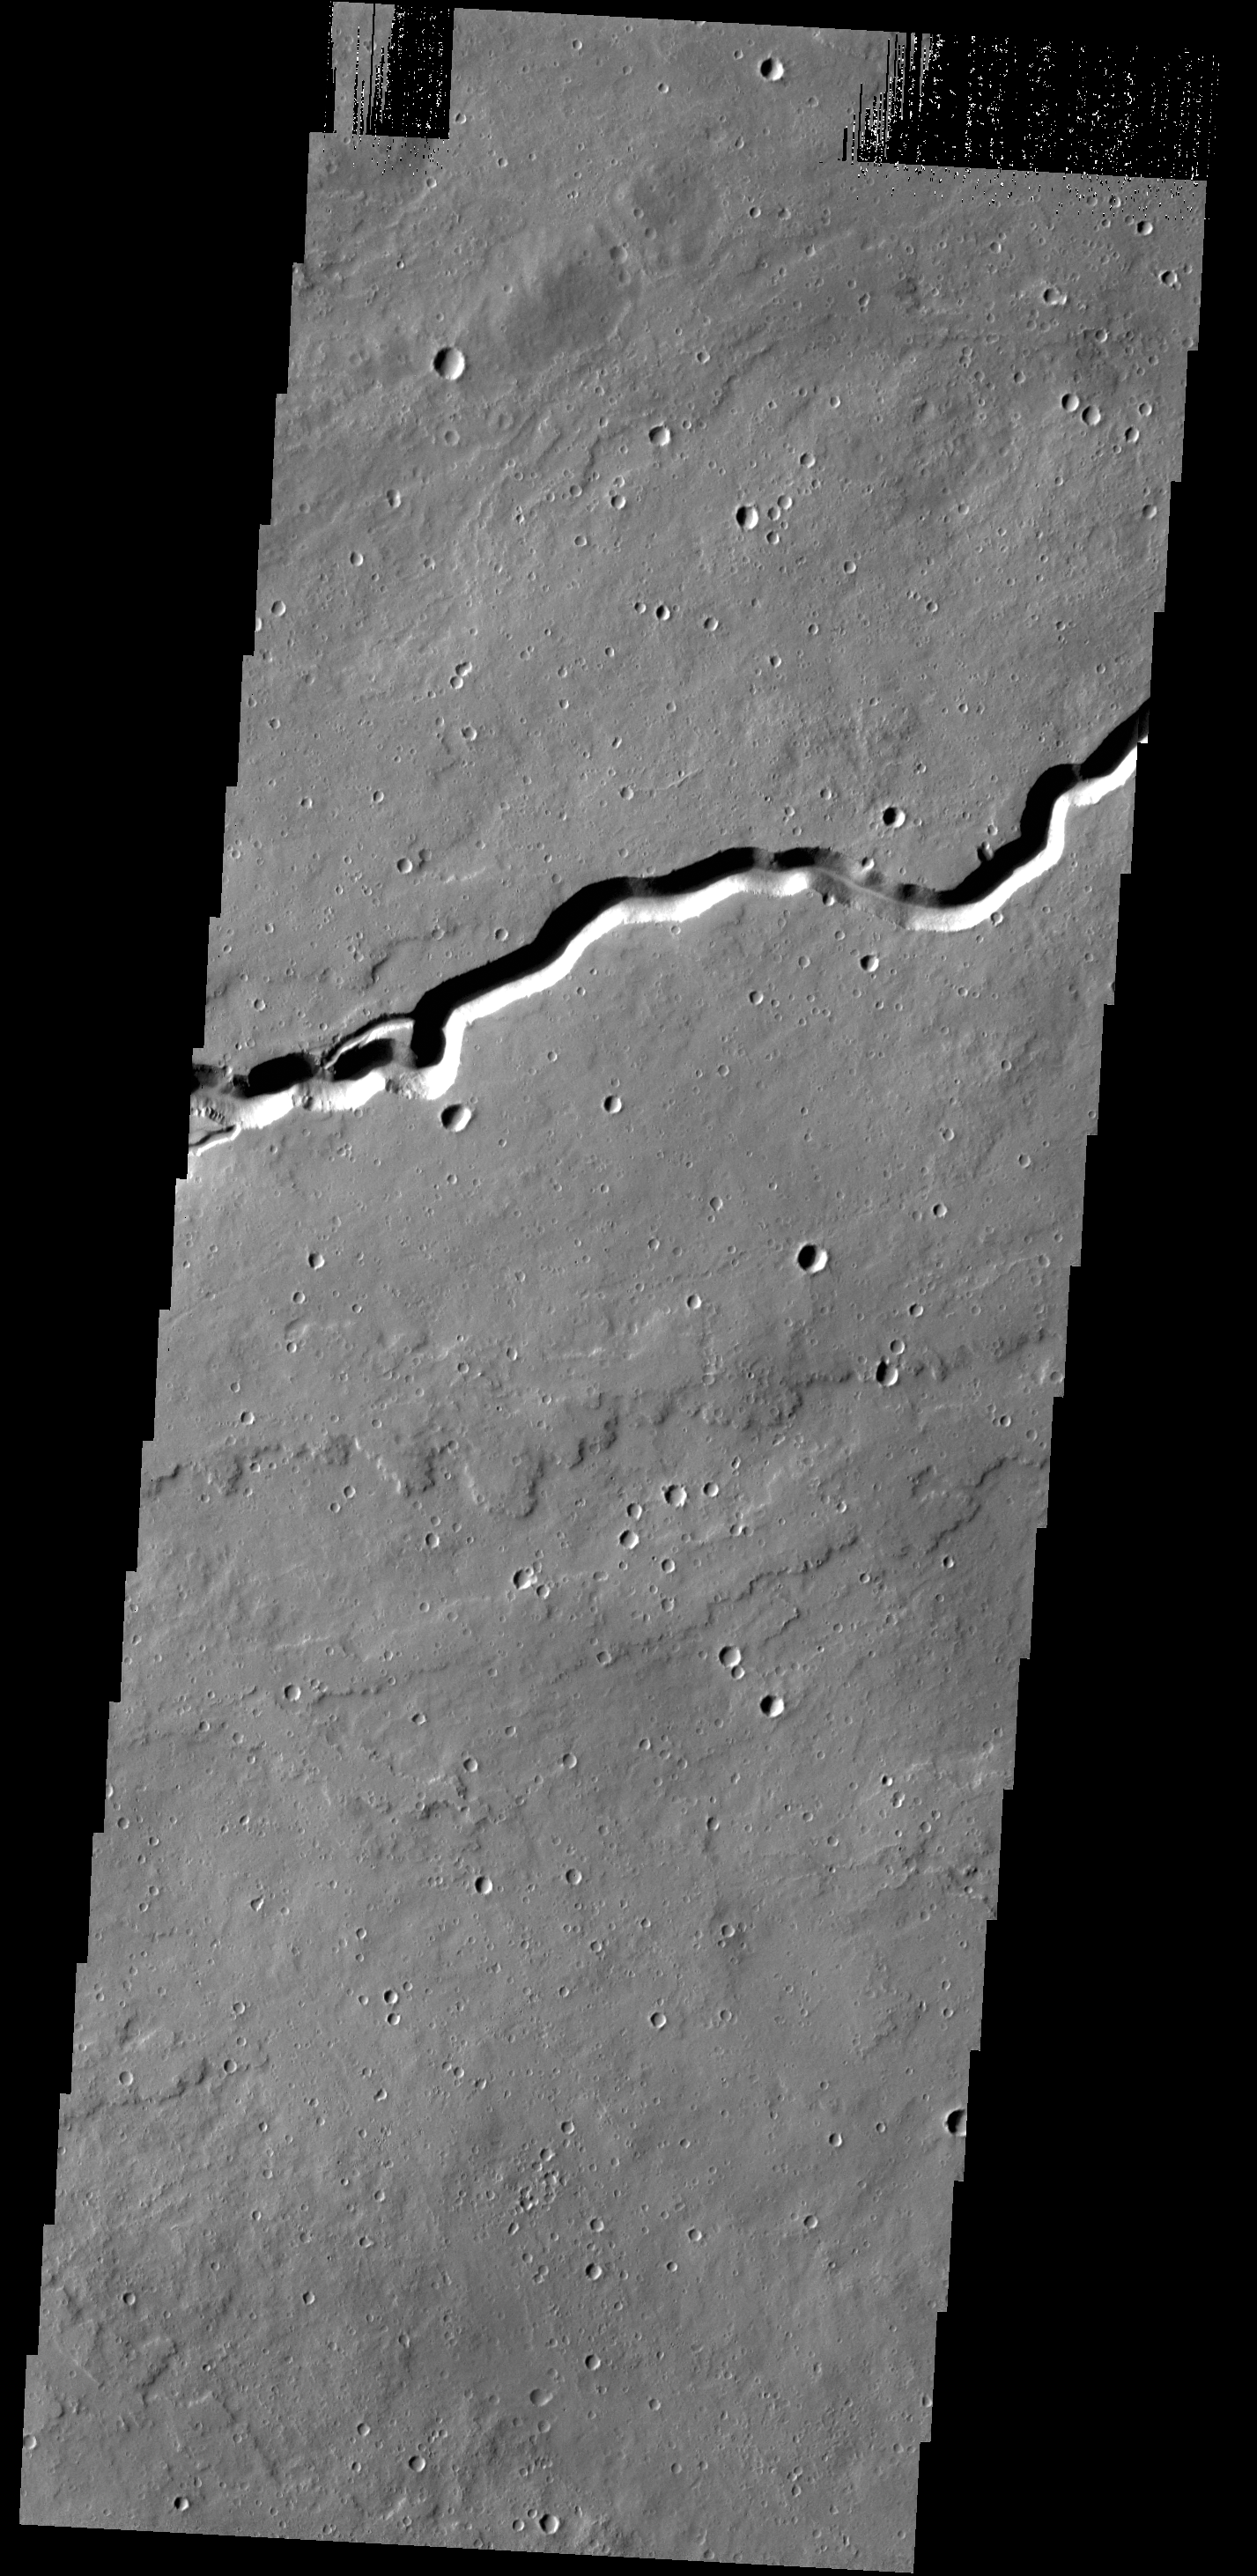

Patapsco Vallis

Today’s VIS image shows a portion of Patapsco Vallis, located on the eastern margin of the Elysium volcanic complex.

Credit: NASA/JPL-Caltech/ASU